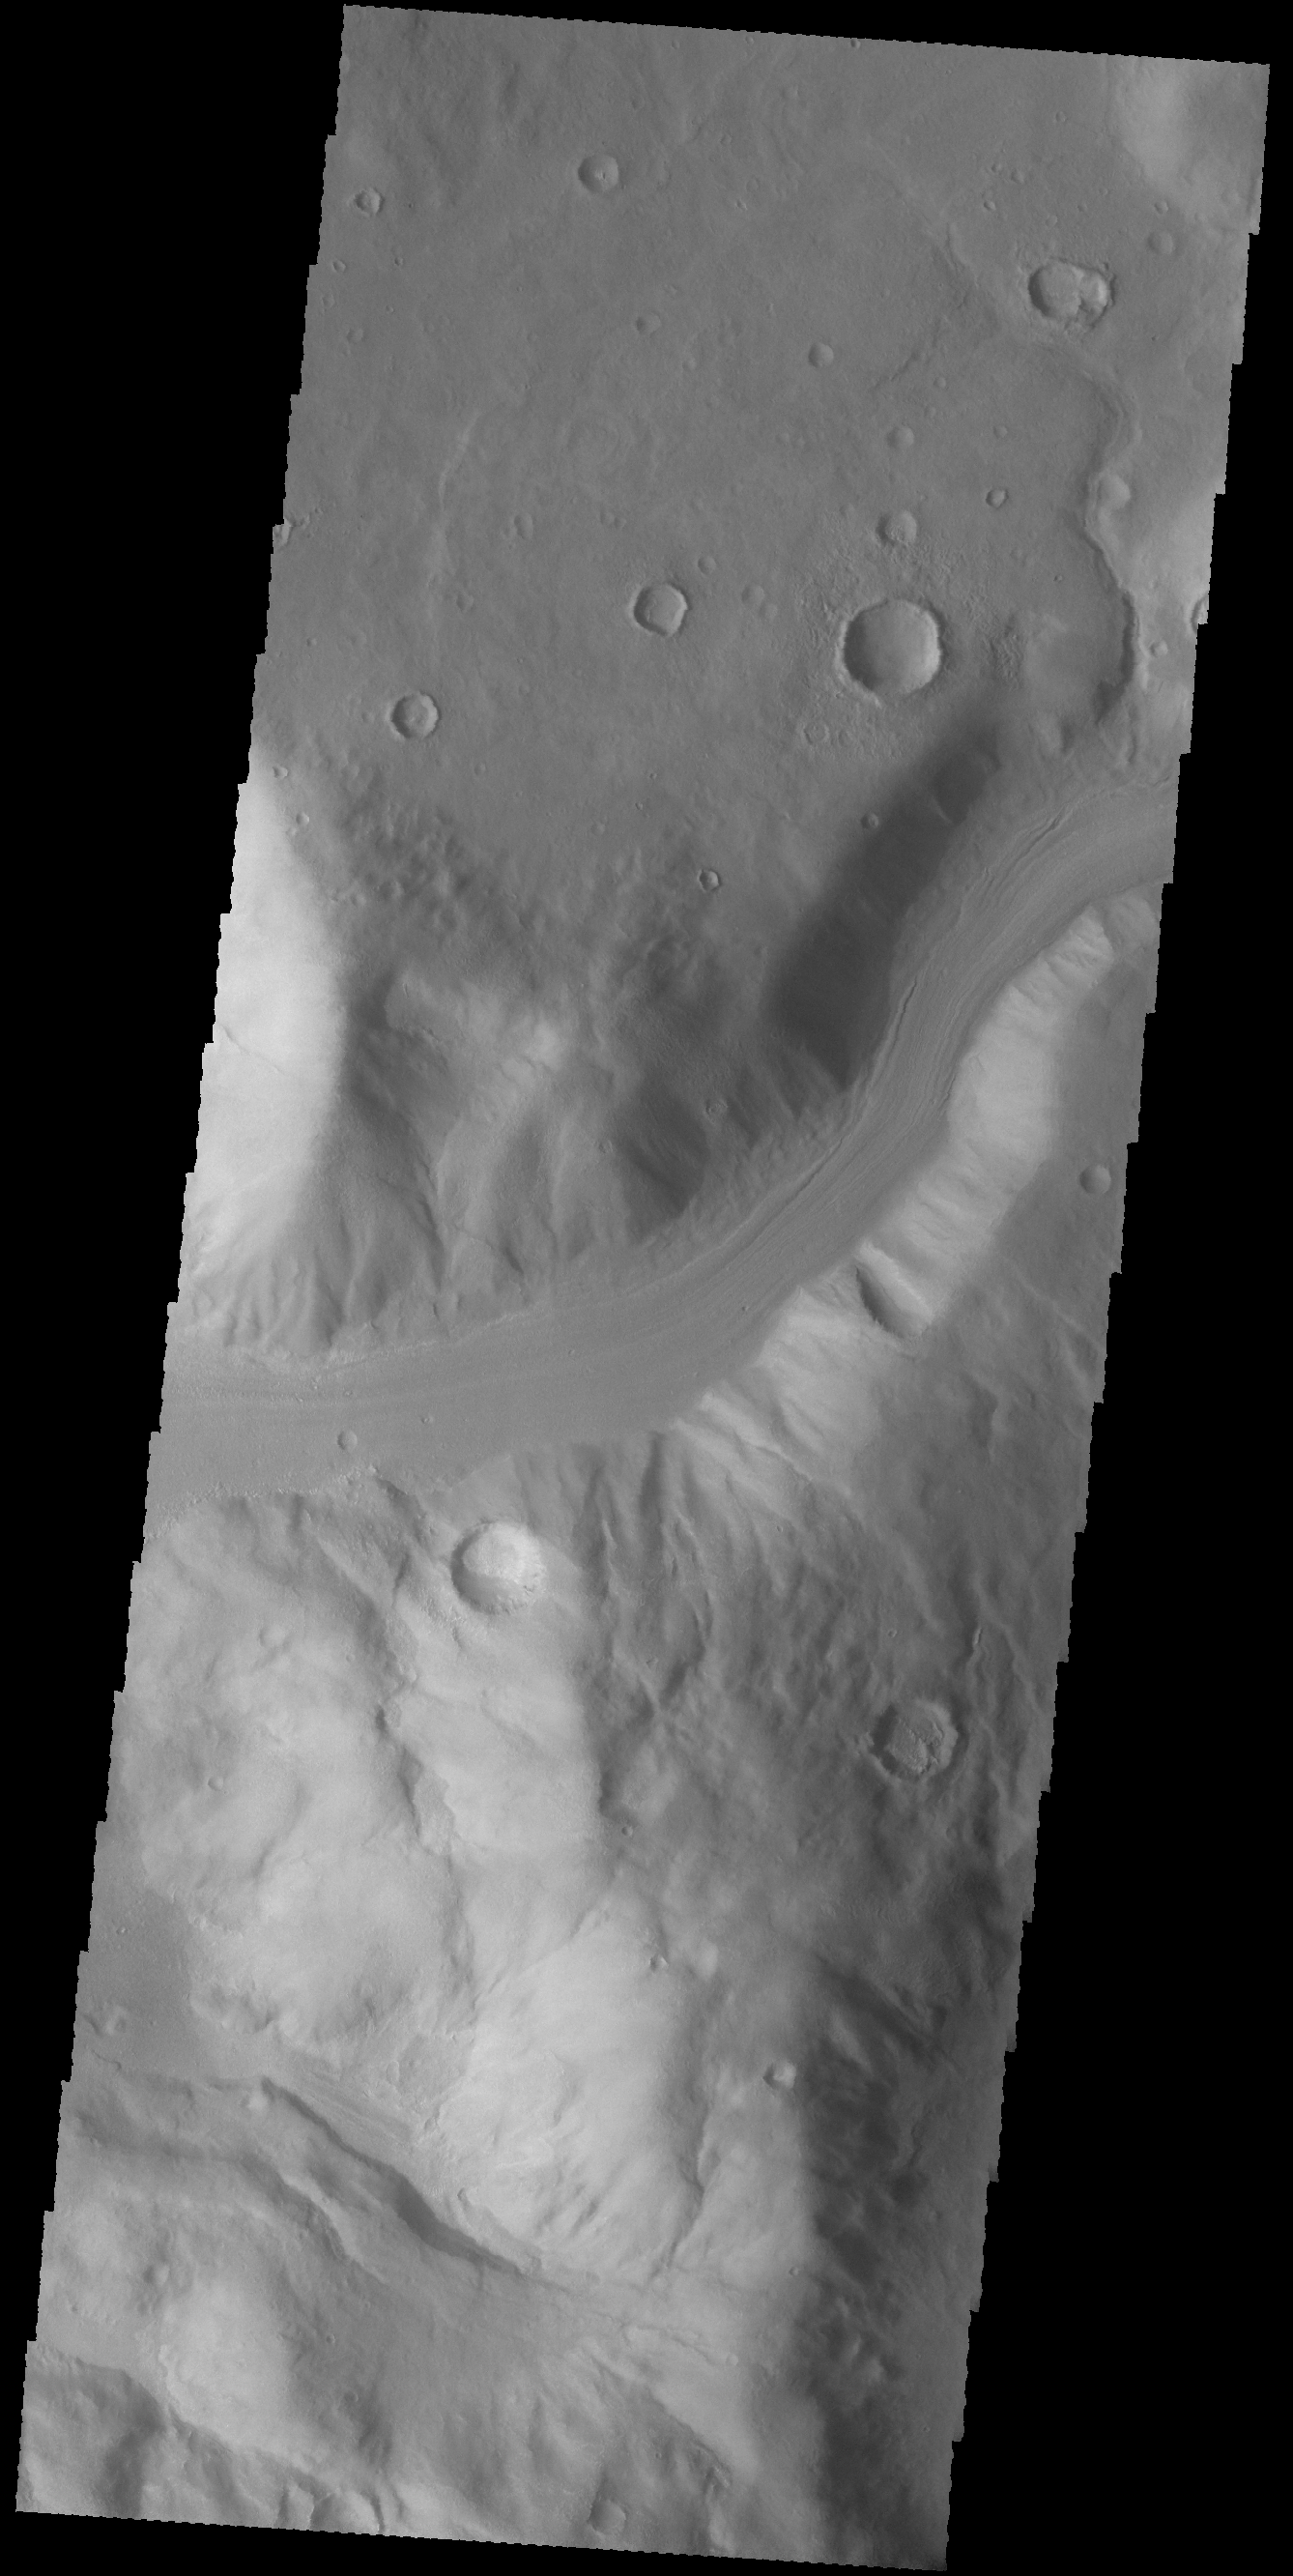

Channel

This unnamed channel is draining from the highlands of Promethei Terra to lowlands of the Hellas Basin.

Credit: NASA/JPL-Caltech/ASU